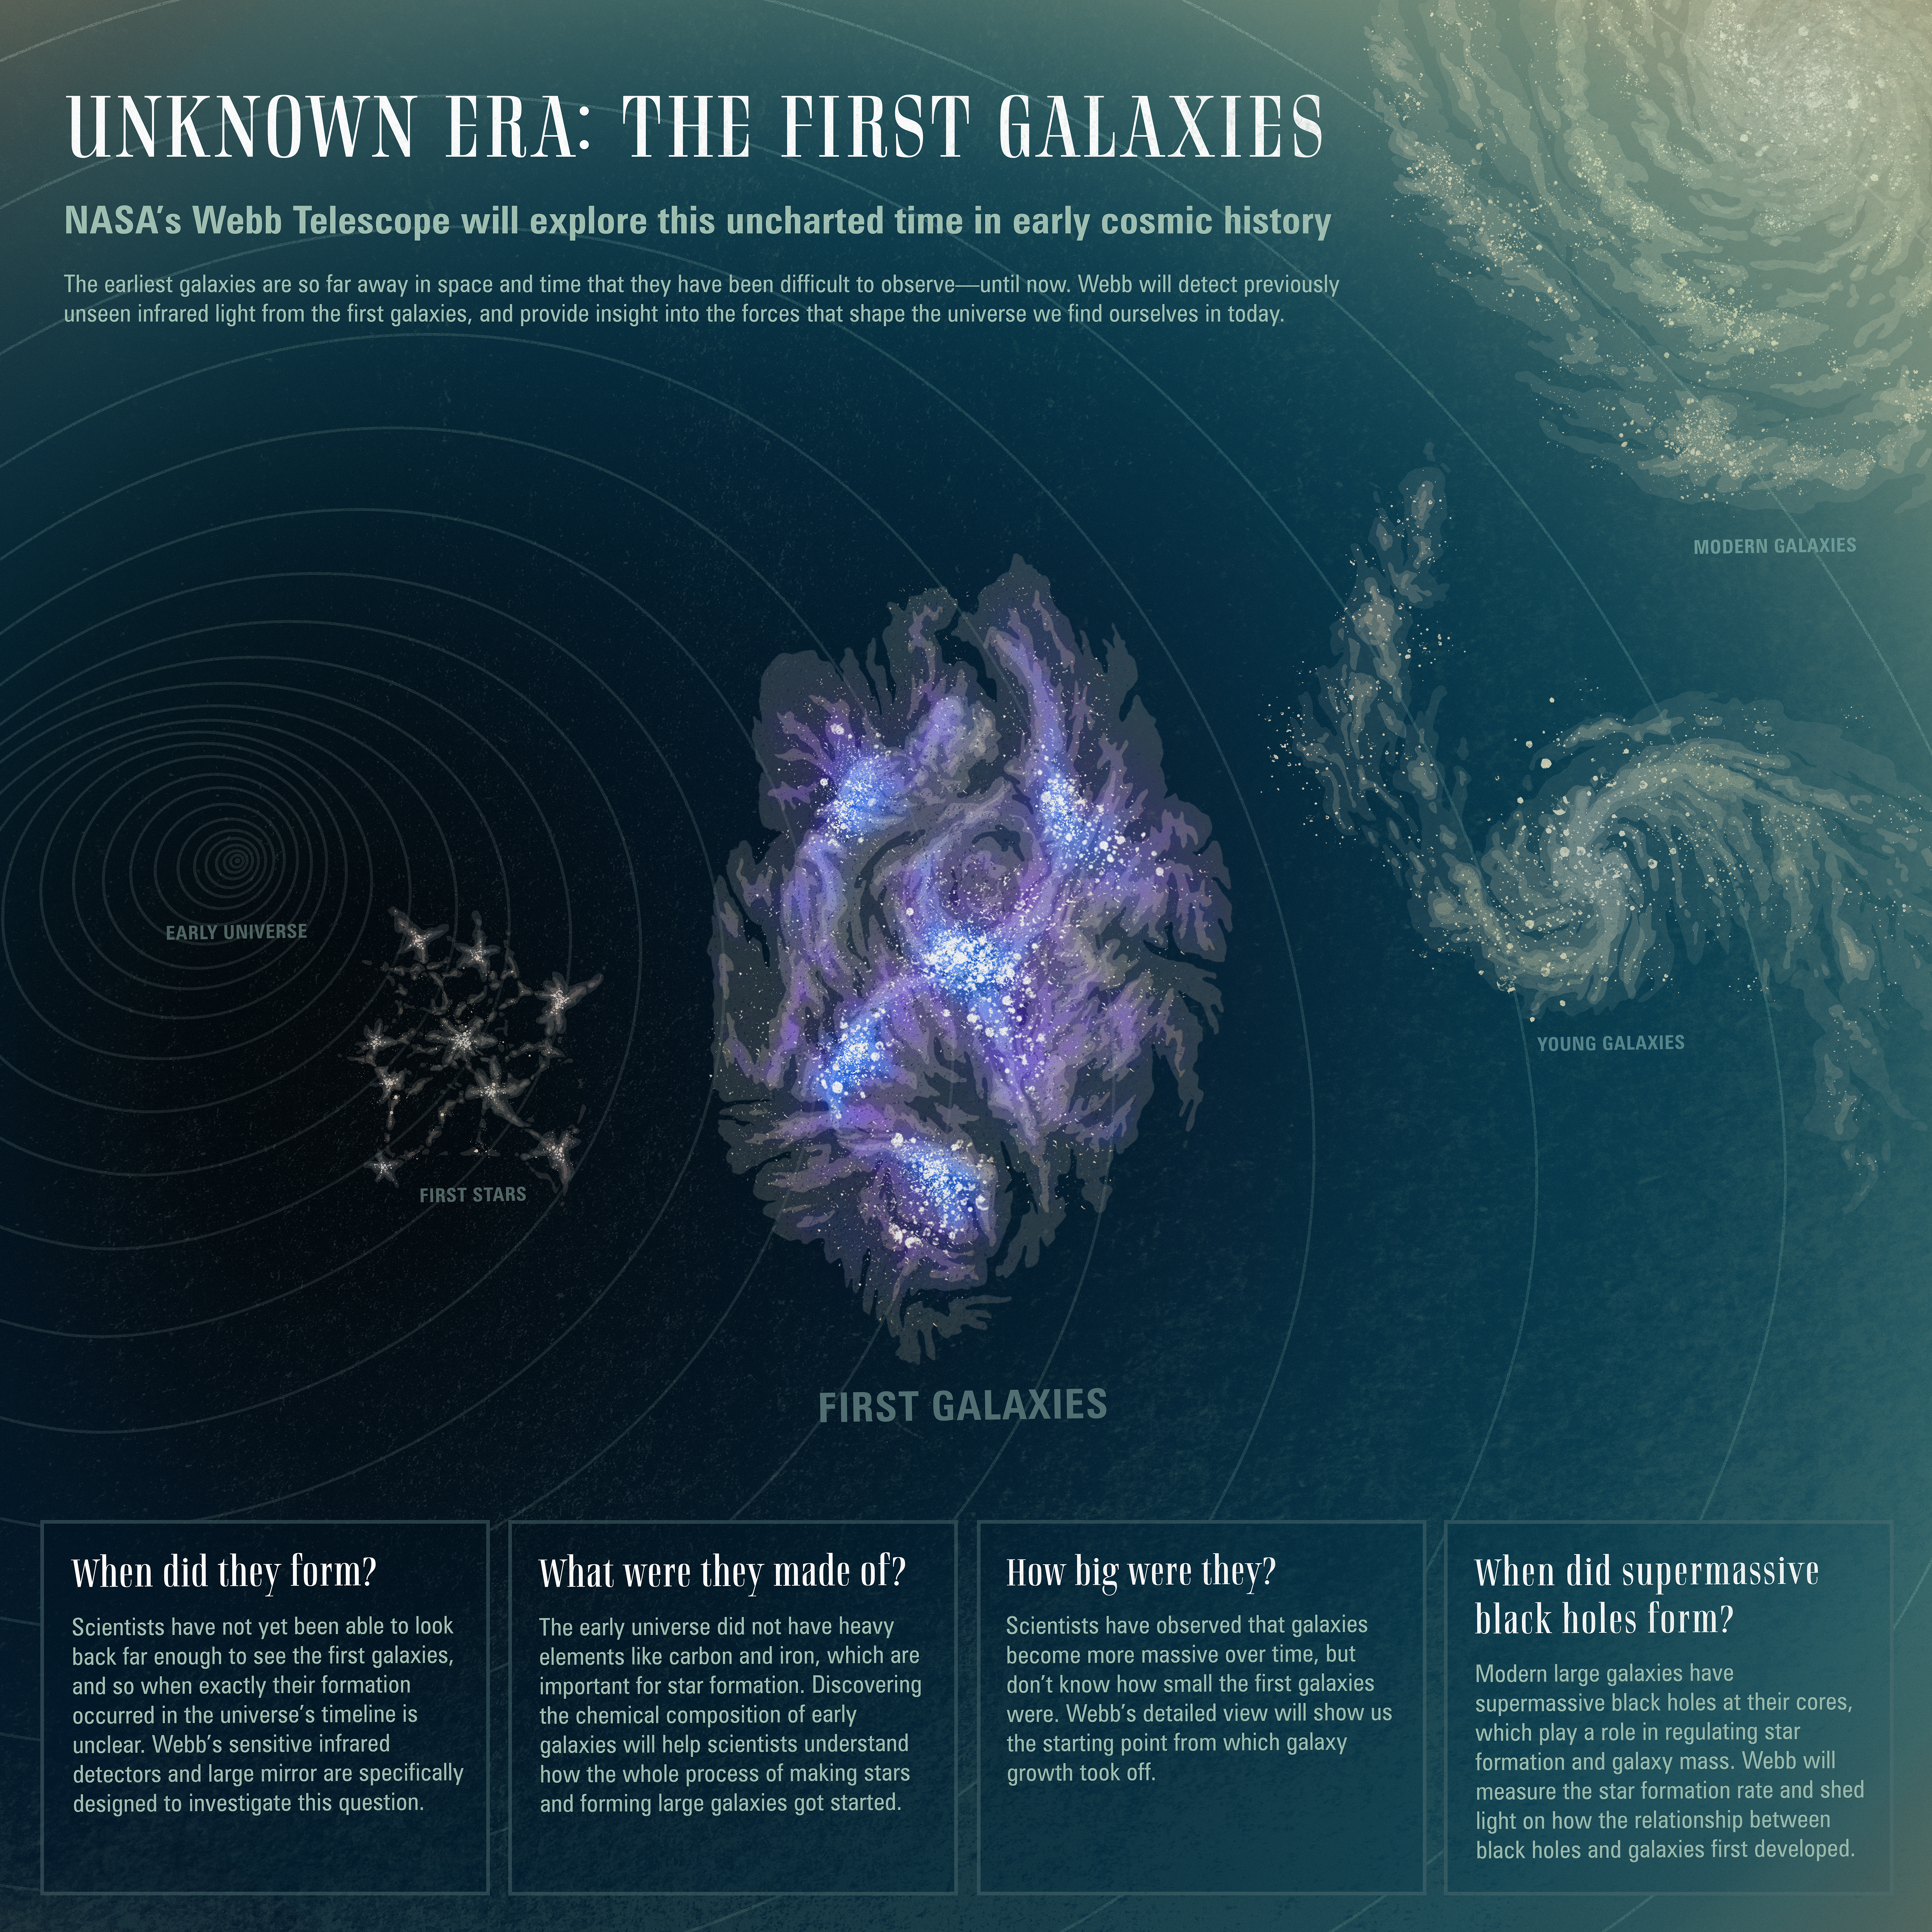

Unknown Era: The First Galaxies

Though we have seen far back in time thanks to powerful telescopes like Hubble, questions remain about the very first galaxies to form in the universe. NASA’s James Webb Space Telescope will push the boundaries of what is observable in the universe farther back in time and space, detecting light emitted by the earliest galaxies more than 13 billion years ago. As that light has travelled through space, it has been stretched to longer, redder wavelengths by the expansion of the universe; this is one reason why Webb is equipped with infrared-detecting instruments. This capability, combined with unprecedented resolution and sensitivity, will allow Webb to take us farther than ever in answering our questions about the early eras of our universe.

Credit: Image: NASA, ESA, CSA, Dani Player (STScI)